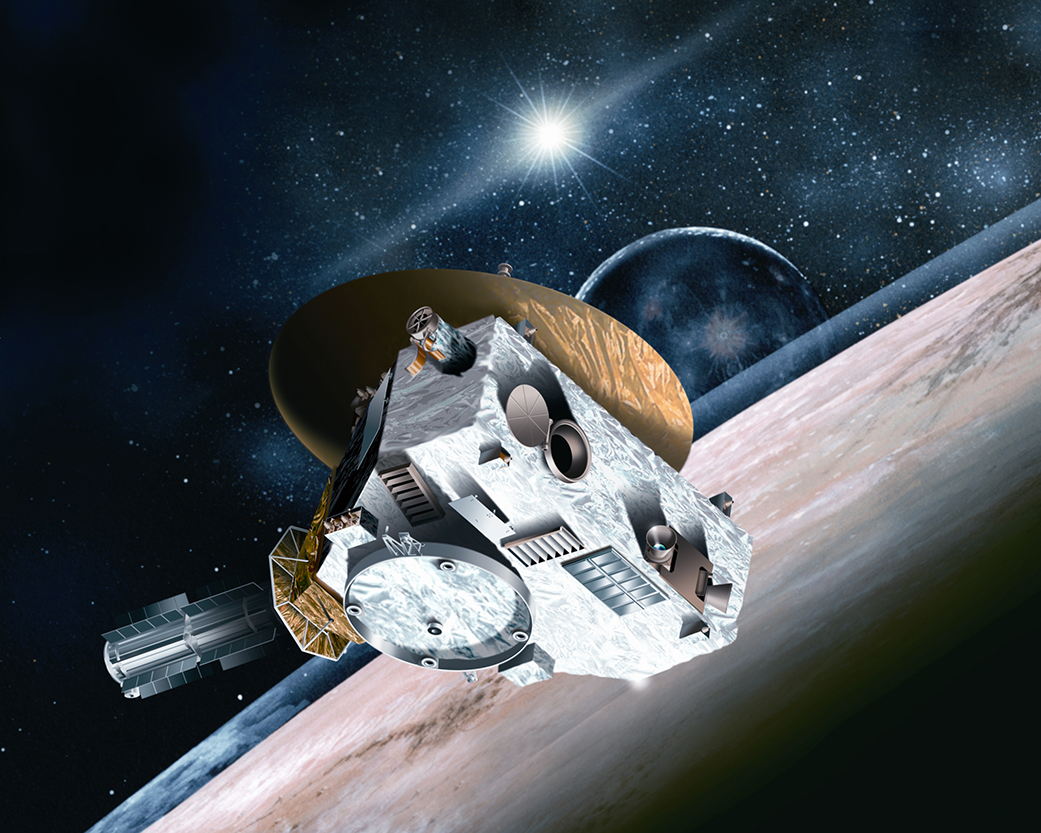

NASA Missions Have Their Eyes Peeled on Pluto (Artist’s Concept)

What’s icy, has “wobbly” potato-shaped moons, and is arguably the world’s favorite dwarf planet? The answer is Pluto, and NASA’s New Horizons is speeding towards the edge of our solar system for a July 14 flyby. It won’t be making observations alone; NASA’s fleet of observatories will be busy gathering data before and after to help piece together what we know about Pluto, and what features New Horizons data might help explain.

Right around New Horizons’ closest approach to Pluto, Cassini will take an image of the dwarf planet from its station in orbit around Saturn. Although Cassini is the closest spacecraft to New Horizons’ distant location, the image of Pluto will be but a faint dot on a field of stars. Even so, the image will provide a scientific measurement of Pluto from a different vantage point that will complement data collected by New Horizons.

Even after New Horizons flies past Pluto, the observations don’t end there. On July 23, Spitzer Space Telescope will begin a seven-day series of observations, gathering infrared data at 18 different longitudes. The data will reveal possible changes in ice on Pluto’s surface.

Beginning in October, the Kepler spacecraft in its new mission, K2, will train its unceasing gaze on Pluto for nearly three months. Similar to how Kepler detected distant planets by measuring the change in brightness from their host star, K2 will record the change in the reflected light off Pluto and its nearest and largest moon Charon. Scientists will learn more about the effects on the atmosphere and surface of Pluto imparted by the dwarf planet’s eccentric and expanding orbit about the sun. The data may also reveal seasonal changes on this chilly world.

Prior to the New Horizons flyby, the SOFIA airborne observatory, an infrared telescope installed on a 747 aircraft, soared into the perfect position over the Southern Ocean on June 28, to be directly in line with Pluto and a distant star. As the dwarf planet and its atmosphere were backlit by the star, this “occultation” caused a faint shadow of Pluto to move across the surface of Earth at more than 53,000 mph, creating a ripe opportunity for SOFIA’s mobile instruments to perform scientific analysis to help scientists understand the density and structure of Pluto’s atmosphere.

Since its launch in 1990, the Hubble Space Telescope has provided the clearest Earth-orbiting telescopic views of Pluto and Charon, mapped the dwarf planet’s surface, and discovered four new moons. While monitoring Pluto in preparation for the New Horizons’ flyby, the telescope discovered the tiny moons Nix and Hydra. Kerberos and Styx were uncovered in 2011 and 2012 respectively. After analyzing several years of Hubble observations, astronomers reported this year that that the moons Nix and Hydra are tumbling chaotically along their orbits due partly to a dynamically shifting gravitational field caused by the system’s two central bodies, Pluto and Charon. The moons are also football shaped, which contributes to the chaotic rotation. Hubble continues to monitor Pluto in support of the New Horizons flyby.

With the combined observations of the many missions, scientists will have a rich set of data to work with to better shed light on the shadowy dwarf planet. The data will be available to the public once it is processed.

The Johns Hopkins University Applied Physics Laboratory in Laurel, Maryland, designed, built, and operates the New Horizons spacecraft, and manages the mission for NASA’s Science Mission Directorate. The Southwest Research Institute, based in San Antonio, leads the science team, payload operations and encounter science planning. New Horizons is part of the New Frontiers Program managed by NASA’s Marshall Space Flight Center in Huntsville, Alabama.

Credit: NASA/Johns Hopkins University Applied Physics Laboratory/Southwest Research Institute